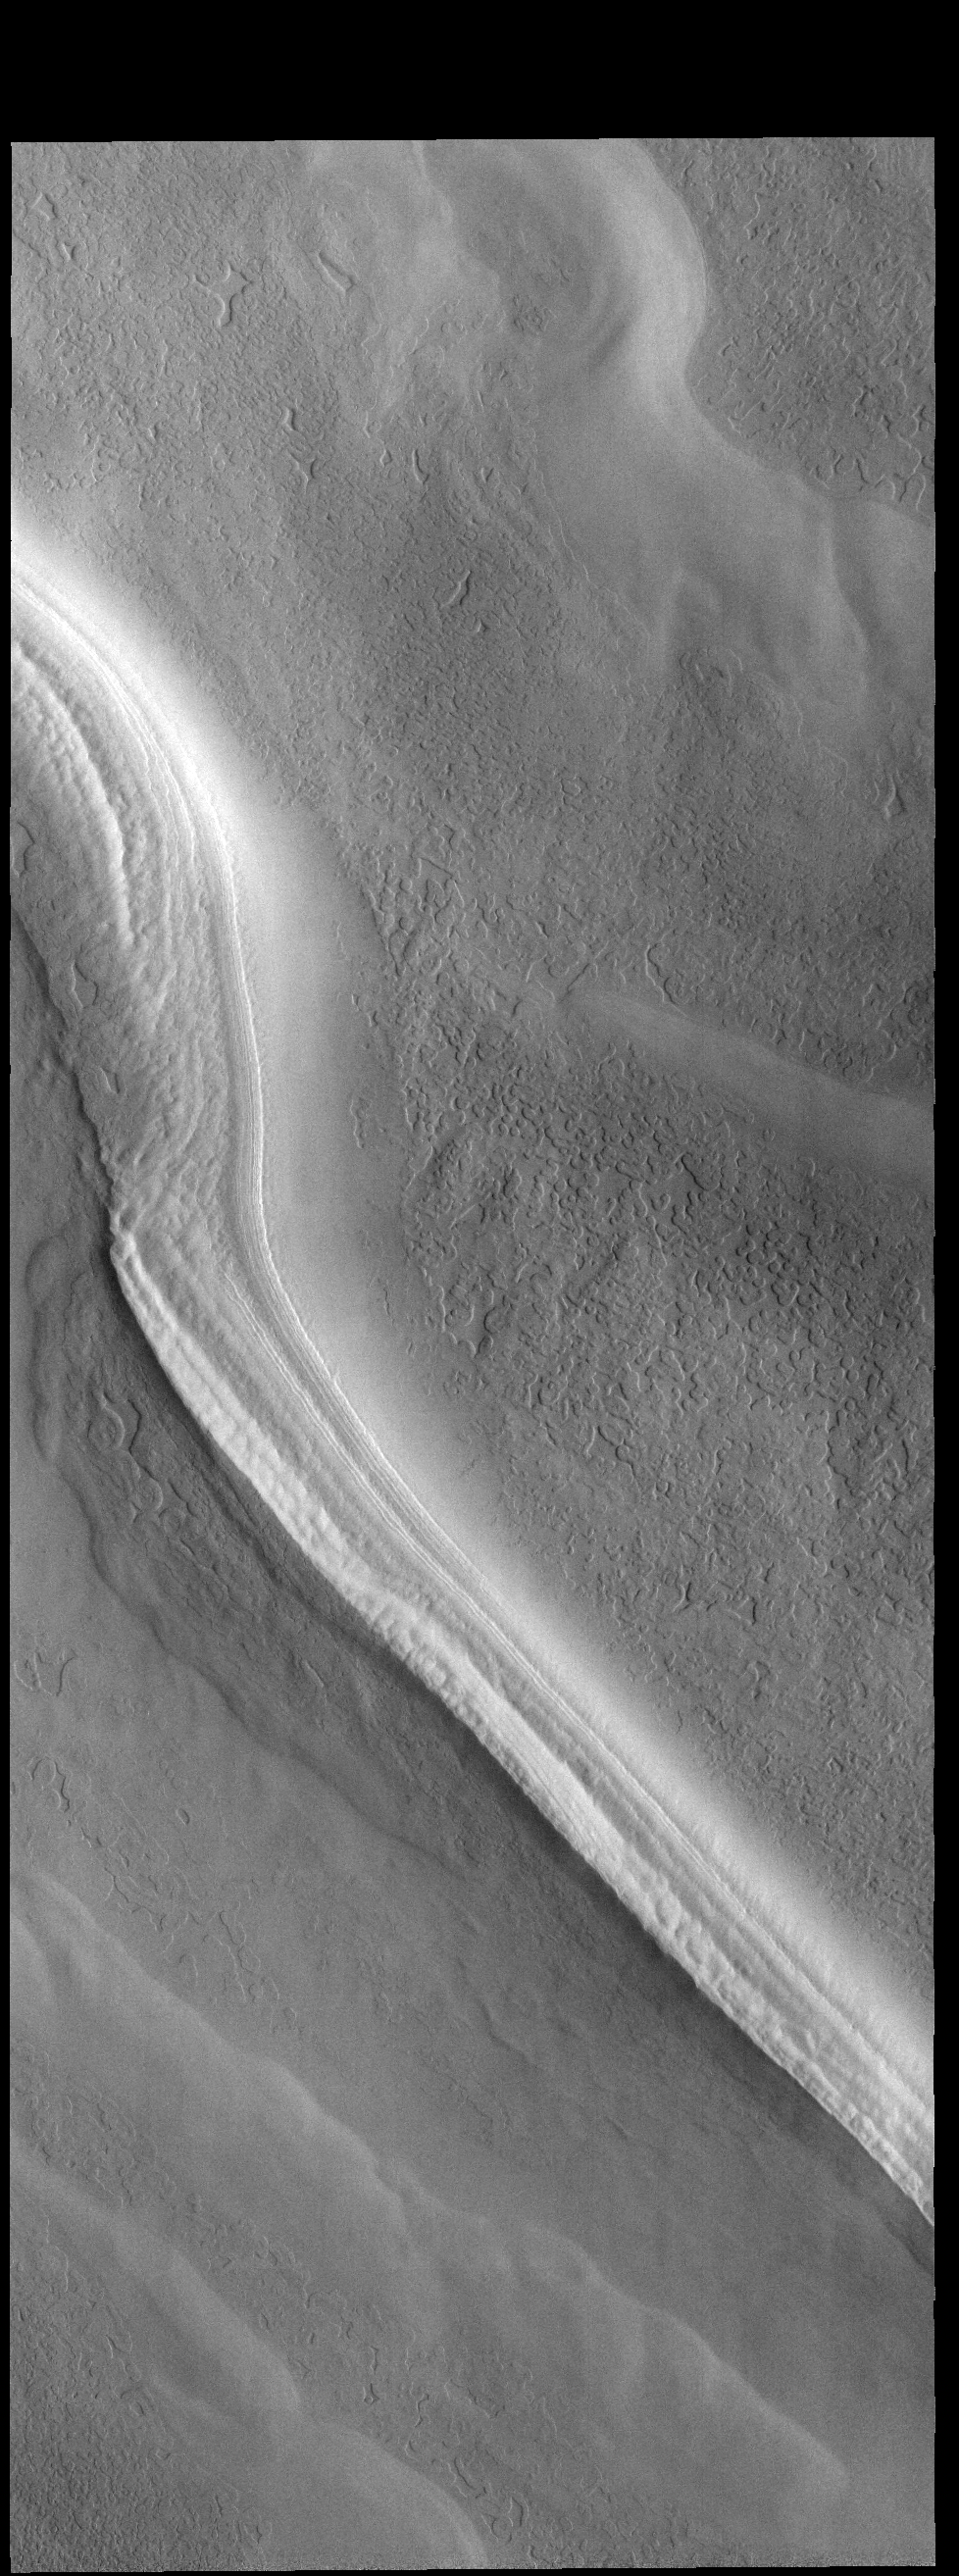

Polar Trough

This VIS image shows one of many troughs located on the polar cap.

Credit: NASA/JPL-Caltech/ASU